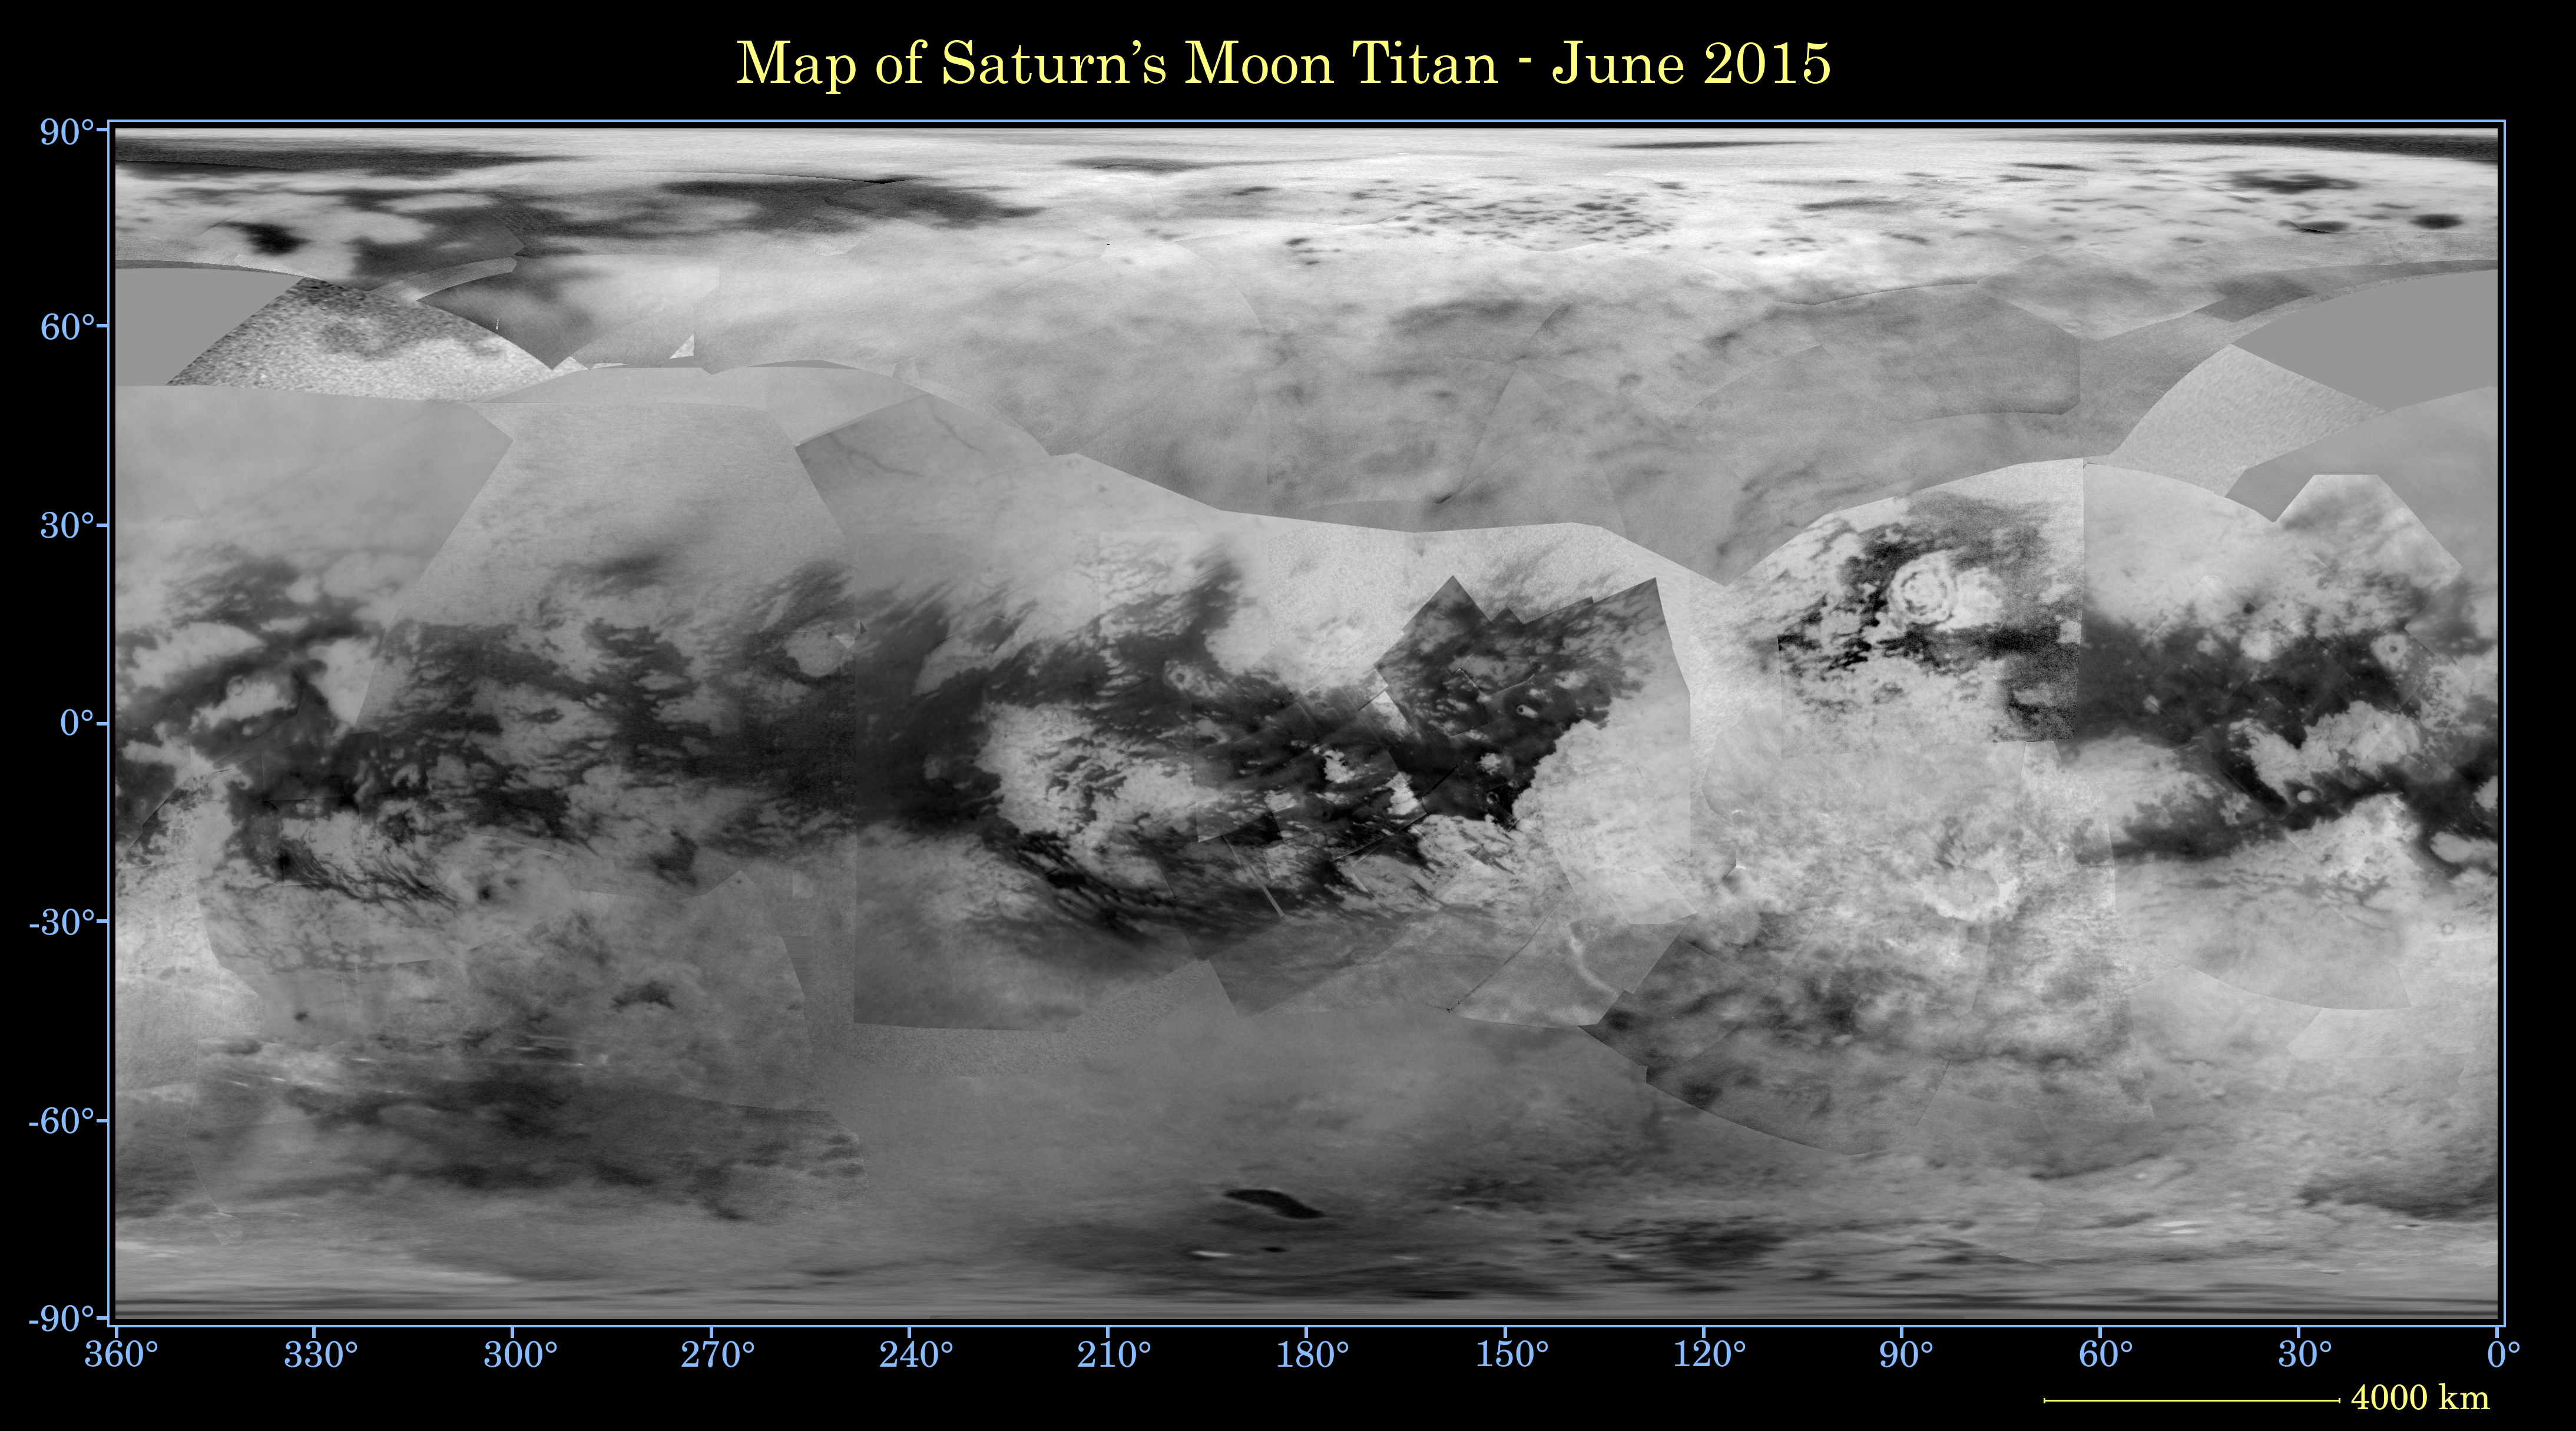

Titan Global Map – June 2015

This global digital map of Saturn’s moon Titan was created using images taken by the Cassini spacecraft’s imaging science subsystem (ISS). The map was produced in June 2015 using data collected through Cassini’s flyby on April 7, 2014, known as “T100.”

The images were taken using a filter centered at 938 nanometers, allowing researchers to examine variations in albedo (or inherent brightness) across the surface of Titan. Because of the scattering of light by Titan’s dense atmosphere, no topographic shading is visible in these images.

The map is an equidistant projection and has a scale of 2.5 miles (4 kilometers) per pixel. Actual resolution varies greatly across the map, with the best coverage (close to the map scale) along the equator near the center of the map at 180 degrees west longitude. The lowest resolution coverage can be seen in the northern mid-latitudes on the sub-Saturn hemisphere.

Mapping coverage in the northern polar region has greatly improved since the previous version of this map in 2011 (see PIA14908). Large dark areas, now known to be liquid-hydrocarbon-filled lakes and seas, have since been documented at high latitudes. Titan’s north pole was not well illuminated early in Cassini’s mission, because it was winter in the northern hemisphere when the spacecraft arrived at Saturn. Cassini has been better able to observe northern latitudes in more recent years due to seasonal changes in solar illumination.

This map is an update to the previous versions released in April 2011 and February 2009 (see PIA11149). Data from the past four years (the most recent data in the map is from April 2014) has completely filled in missing data in the north polar region and replaces the earlier imagery of the Xanadu region with higher quality data. A data gap of about 3 to 5 percent of Titan’s surface still remains, located in the northern mid-latitudes on the sub-Saturn hemisphere of Titan.

The uniform gray area in the northern hemisphere indicates a gap in the imaging coverage of Titan’s surface, to date. The missing data will be imaged by Cassini during flybys on December 15, 2016 and March 5, 2017.

The mean radius of Titan used for projection of this map is 1,600 miles (2,575 kilometers). Titan is assumed to be spherical until a control network — a model of the moon’s shape based on multiple images tied together at defined points on the surface — is created at some point in the future.

The Cassini mission is a cooperative project of NASA, ESA (the European Space Agency) and the Italian Space Agency. The Jet Propulsion Laboratory, a division of the California Institute of Technology in Pasadena, manages the mission for NASA’s Science Mission Directorate, Washington. The Cassini orbiter and its two onboard cameras were designed, developed and assembled at JPL. The imaging operations center is based at the Space Science Institute in Boulder, Colorado.

Credit: NASA/JPL-Caltech/Space Science Institute